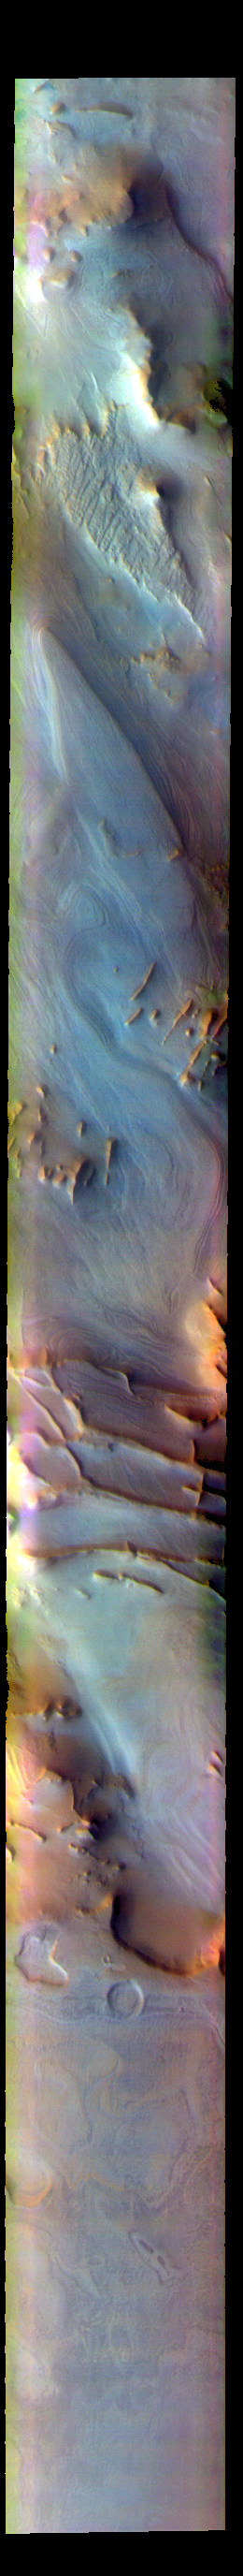

Angustus Labyrinthus – False Color

The THEMIS VIS camera contains 5 filters. The data from different filters can be combined in multiple ways to create a false color image. These false color images may reveal subtle variations of the surface not easily identified in a single band image. Today’s false color image shows part of Angustus Labyrinthus. Angustus Labyrinthus is a unique region near the south polar cap. In the center of this image squares formed by intersecting ridges are visible. The feature earned the informal name of the Inca City when it was discovered in Mariner 9 images in 1972.The linear ridges are believed to have formed by volcanic and tectonic forces, where magma filled fractures in the subsurface and then erosion revealed the magmatic material.

The THEMIS VIS camera is capable of capturing color images of the Martian surface using five different color filters. In this mode of operation, the spatial resolution and coverage of the image must be reduced to accommodate the additional data volume produced from using multiple filters. To make a color image, three of the five filter images (each in grayscale) are selected. Each is contrast enhanced and then converted to a red, green, or blue intensity image. These three images are then combined to produce a full color, single image. Because the THEMIS color filters don’t span the full range of colors seen by the human eye, a color THEMIS image does not represent true color. Also, because each single-filter image is contrast enhanced before inclusion in the three-color image, the apparent color variation of the scene is exaggerated. Nevertheless, the color variation that does appear is representative of some change in color, however subtle, in the actual scene. Note that the long edges of THEMIS color images typically contain color artifacts that do not represent surface variation.

Credit: NASA/JPL-Caltech/ASU